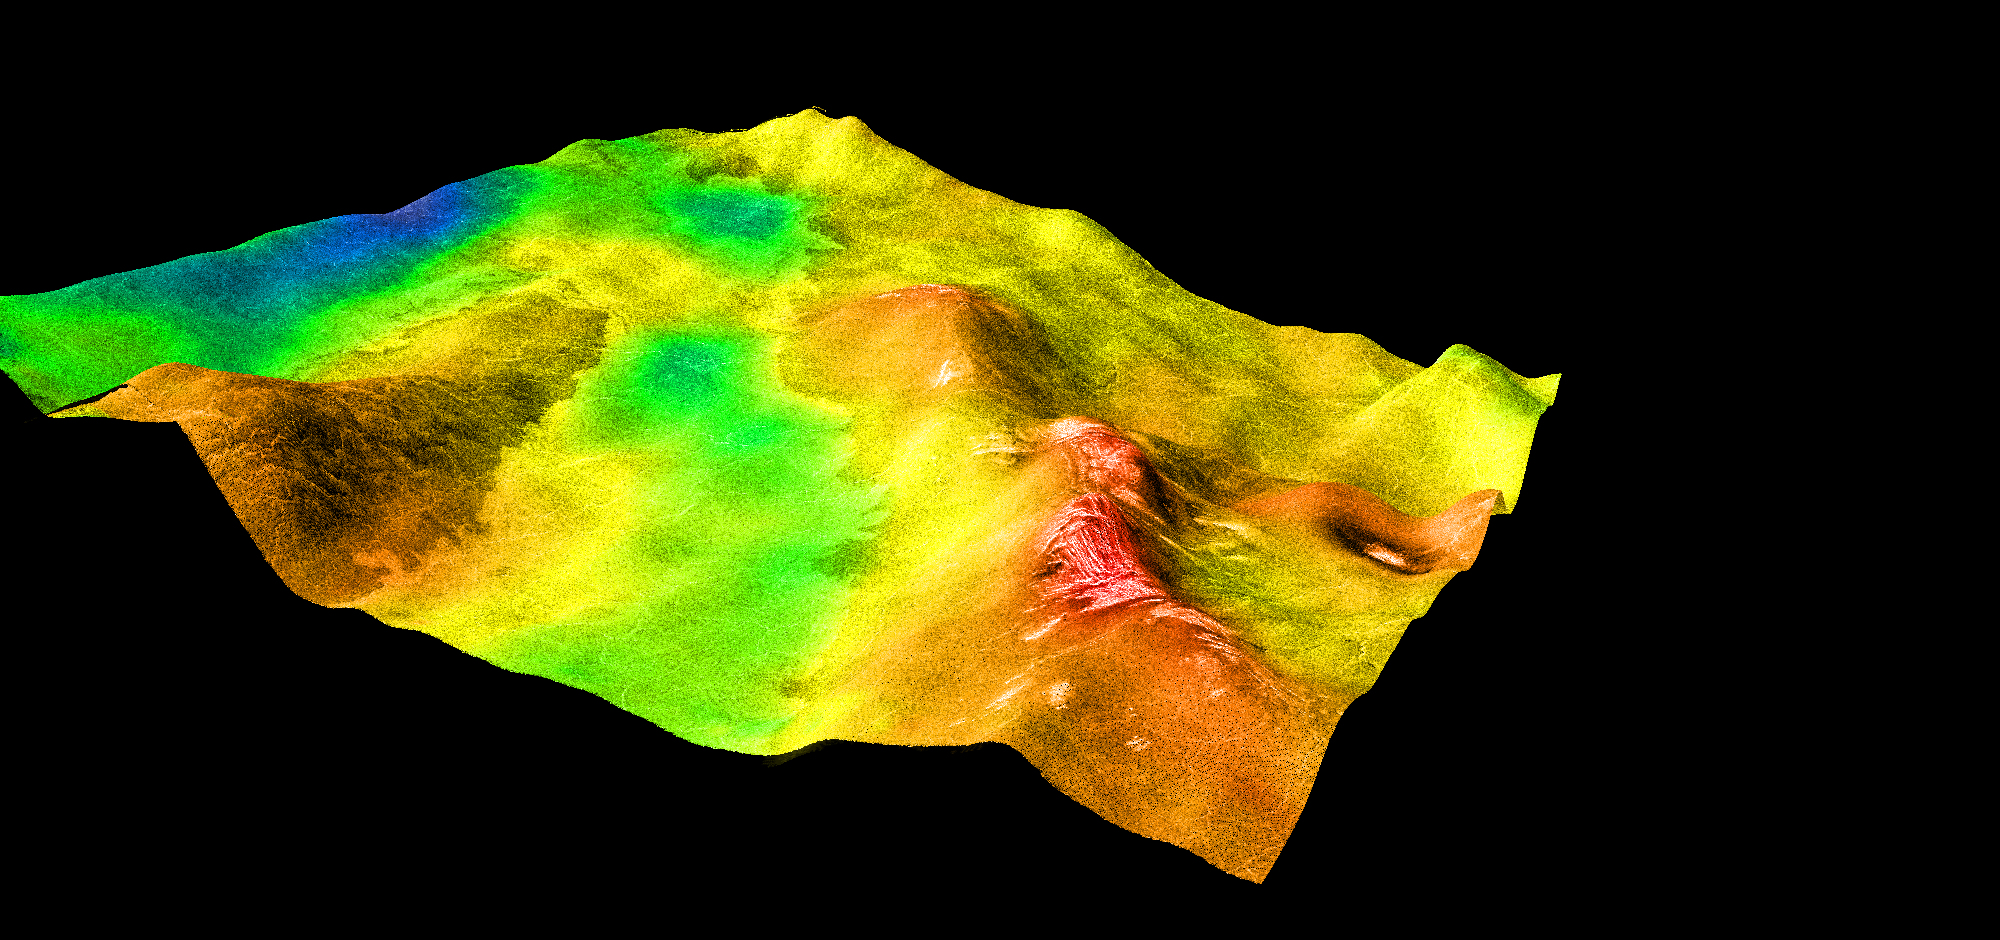

Magellan’s Perspective View of Sedna Planitia, 45° N, 350° E

This perspective view of Venus, generated by computer from Magellan data and color-coded with emissivity, shows part of Sedna Planitia and illustrates a common phenomenon of the lowland plains of Venus: one of many overlapping lava flows that make up the plains has been deflected by low-relief hills. Differing radar brightness among the flows reflects mostly differences in roughness. In this area, the most recent lava flows characteristically have somewhat lower emissivities (indicated here by the green color) and higher SAR brightness than the ridges they embay. Fracture patterns typical of “tessera terrain” (a major component of Venusian highlands) can be seen on the ridge at the right. A 15-km impact crater at the right is surrounded by a dark splotch thought to have been formed by the transmission of shock energy to the surface by the atmosphere during the impact. Magellan MIDR quadrangle* containing this image: C1-45N350. Resolution of SAR image (m): 225. Size of region shown (E-W x N-S, in km): 540 x 540. Range of emissivities from violet to red: 0.80 — 0.88. Vertical exaggeration: 200. Azimuth of viewpoint (deg clockwise from East): 140. Elevation of viewpoint (km): 275. *Quadrangle name indicates approximate center latitude (N=north, S=south) and center longitude (East).

Credit: NASA/JPL/USGS